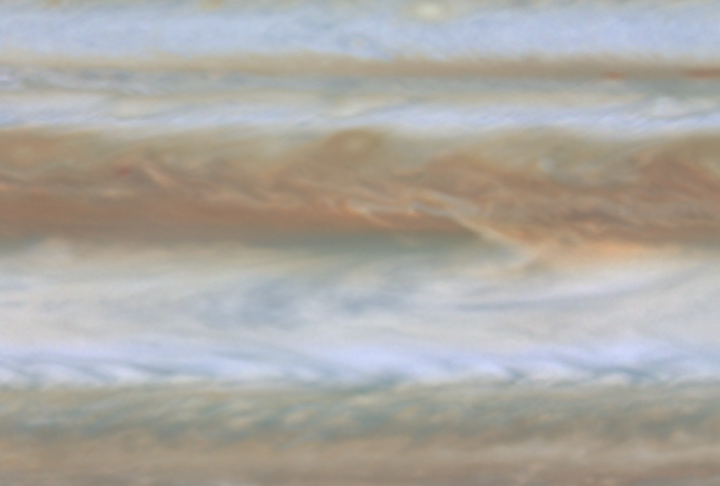

Jupiter Hot Spot

Quicktime file (158k)
Larger AVI file (499k)

In this movie clip (of which the release image is a still frame), created from images taken by NASA’s Cassini spacecraft, the blue region in the center is a relatively cloud-free area where thermal radiation from warmer, deeper levels emerges. NASA’s Galileo probe in 1995 entered Jupiter’s atmosphere in a similar area.

Cassini is a cooperative mission of NASA, the European Space Agency and the Italian Space Agency. JPL, a division of the California Institute of Technology in Pasadena, manages Cassini for NASA’s Office of Space Science, Washington, D.C.

Credit: NASA/JPL/University of Arizona